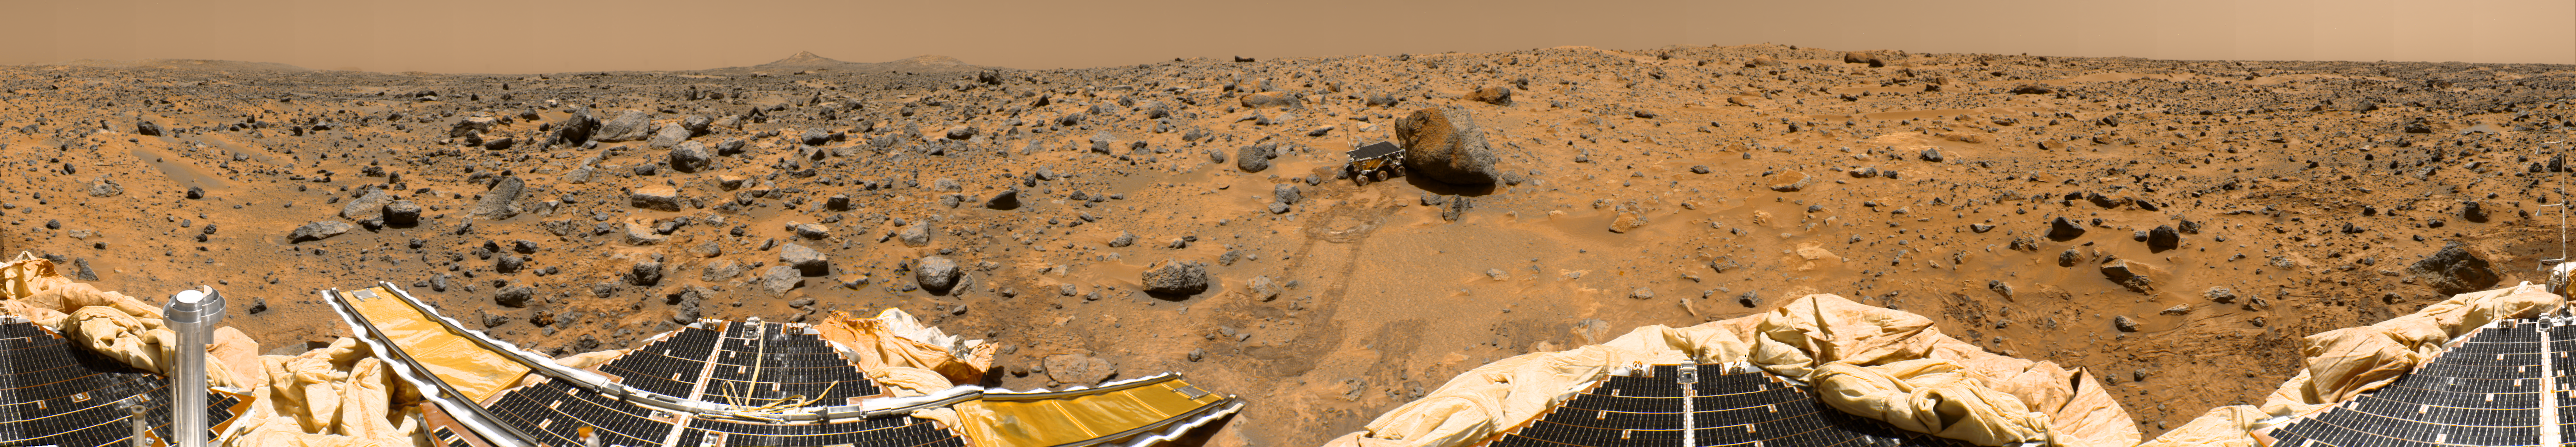

Color Enhanced Version of 360-degree Panorama

This is a “geometrically improved, color enhanced” version of the 360-degree panorama heretofore known as the “Gallery Pan,” the first contiguous, uniform panorama taken by the Imager for Mars Pathfinder (IMP) over the course of Sols 8, 9, and 10. Different regions were imaged at different times over the three Martian days to acquire consistent lighting and shadow conditions for all areas of the panorama.

The IMP is a stereo imaging system that, in its fully deployed configuration, stands 1.8 meters above the Martian surface, and has a resolution of two millimeters at a range of two meters. In this geometrically improved version of the panorama, distortion due to a 2.5 degree tilt in the IMP camera mast has been removed, effectively flattening the horizon.

The IMP has color capability provided by 24 selectable filters — twelve filters per “eye.” Its red, green, and blue filters were used to take this image. The color was digitally balanced according to the color transmittance capability of a high-resolution TV at the Jet Propulsion Laboratory (JPL), and is dependent on that device. In this color enhanced version of the panorama, detail in surface features are brought out via changes to saturation and intensity, holding the original hue constant. A threshold was applied to avoid changes to the sky.

At left is a Lander petal and a metallic mast which is a portion of the low-gain antenna. Misregistration in the antenna and other Lander features is due to parallax in the extreme foreground. On the horizon the double “Twin Peaks” are visible, about 1-2 kilometers away. The rock “Couch” is the dark, curved rock at right of “Twin Peaks.” Another Lander petal is at left-center, showing the fully deployed forward ramp at far left, and rear ramp at right, which rover Sojourner used to descend to the surface of Mars on July 5. Immediately to the left of the rear ramp is the rock “Barnacle Bill,” which scientists found to be andesitic, possibly indicating that it is a volcanic rock (a true andesite) or a physical mixture of particles. Just beyond Barnacle Bill, rover tracks lead to Sojourner, shown using its Alpha Proton X-Ray Spectrometer (APXS) instrument to study the large rock “Yogi.” Yogi, low in quartz content, appears to be more primitive than Barnacle Bill, and appears more like the common basalts found on Earth.

The tracks and circular pattern in the soil leading up to Yogi were part of Sojourner’s soil mechanics experiments, in which varying amounts of pressure were applied to the wheels in order to determine physical properties of the soil. During its traverse to Yogi the rover stirred the soil and exposed material from several centimeters in depth. During one of the turns to deploy Sojourner’s Alpha Proton X-Ray Spectrometer, the wheels dug particularly deeply and exposed white material. Spectra of this white material show it is virtually identical to the rock “Scooby Doo,” and such white material may underlie much of the site. Deflated airbags are visible at the perimeter of all three Lander petals.

Mars Pathfinder is the second in NASA’s Discovery program of low-cost spacecraft with highly focused science goals. The Jet Propulsion Laboratory, Pasadena, CA, developed and manages the Mars Pathfinder mission for NASA’s Office of Space Science, Washington, D.C. JPL is an operating division of the California Institute of Technology (Caltech). The IMP was developed by the University of Arizona Lunar and Planetary Laboratory under contract to JPL. Peter Smith is the Principal Investigator.

Photojournal note: Sojourner spent 83 days of a planned seven-day mission exploring the Martian terrain, acquiring images, and taking chemical, atmospheric and other measurements. The final data transmission received from Pathfinder was at 10:23 UTC on September 27, 1997. Although mission managers tried to restore full communications during the following five months, the successful mission was terminated on March 10, 1998.

Credit: NASA/JPL